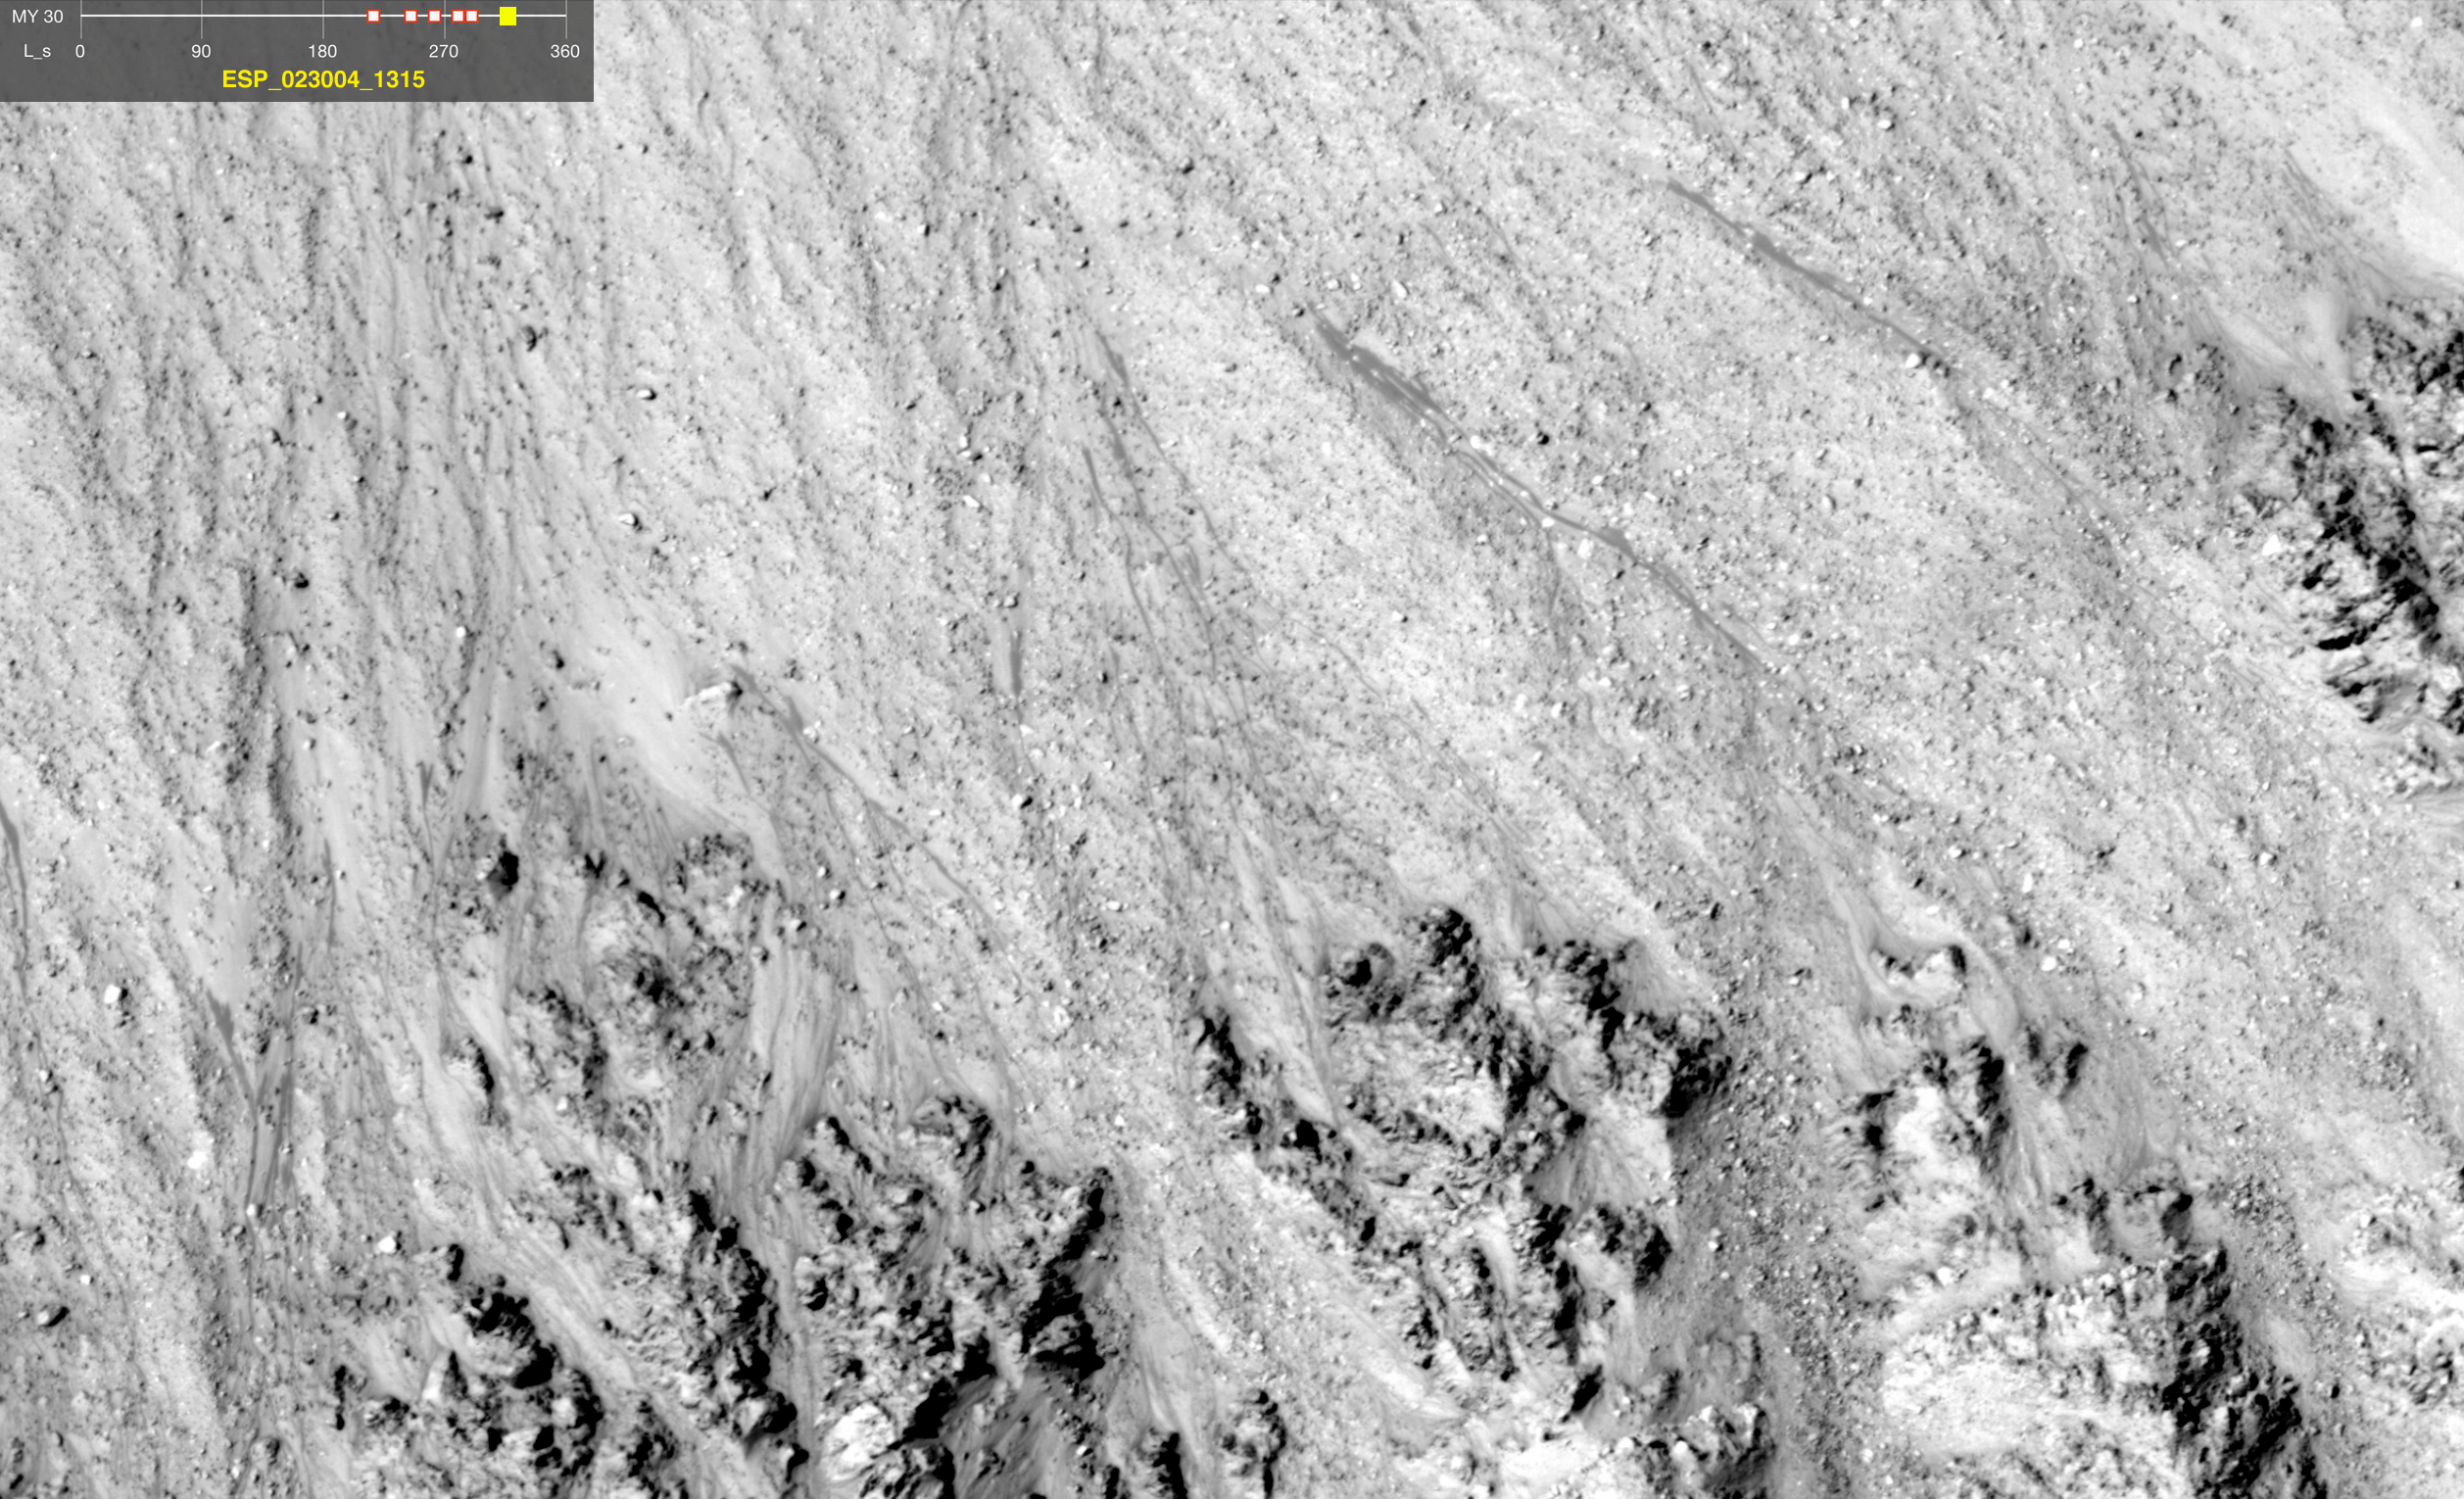

Warm-Season Flows in Well-Preserved Crater in Terra Sirenum (Six-Image Sequence)

This series of images shows warm-season features that might be evidence of salty liquid water active on Mars today. Evidence for that possible interpretation is presented in a report by McEwen et al. in the Aug. 5, 2011, edition of Science.

These images come from observations of a well-preserved crater in the Terra Sirenum region of Mars, at 48.1 degrees south latitude, 242.4 degrees east longitude, by the High Resolution Imaging Science Experiment (HiRISE) camera on NASA’s Mars Reconnaissance Orbiter. In time, the series spans from mid-spring to mid-summer within one Mars year. The images taken from oblique angles have been adjusted so that all steps in the sequence show the scene as if viewed from directly overhead.

The features that extend down the slope during warm seasons are called recurring slope lineae. They are narrow (one-half to five yards or meters wide), relatively dark markings on steep (25 to 40 degree) slopes at several southern hemisphere locations. Repeat imaging by HiRISE shows the features appear and incrementally grow during warm seasons and fade in cold seasons. They extend downslope from bedrock outcrops, often associated with small channels, and hundreds of them form in rare locations. They appear and lengthen in the southern spring and summer from 48 degrees to 32 degrees south latitudes favoring equator-facing slopes. These times and places have peak surface temperatures from about 10 degrees below zero Fahrenheit to 80 degree above zero Fahrenheit (about 250 to 300 Kelvin). Liquid brines near the surface might explain this activity, but the exact mechanism and source of the water are not understood.

The series is timed to dwell two seconds on the first and last frames and one second on intermediate frames, though network or computer performance may cause this to vary.

The legend on each image gives the exact HiRISE observation number so that additional image products from the observation and information about the observation can be found on the HiRISE website (e.g., the first image of the series is from ESP_020947_1315, at http://hirise.lpl.arizona.edu/ESP_020947_1315).

The legend also marks the Mars year and seasonal identifier (Ls) for each image. The Mars years begin with the first years of Mars exploration by robot spacecraft. All of the images in this sequence are from Mars Year 30. Ls stands for longitude of the sun, dividing the year into 360 degrees to mark the seasons. Ls = 180 is the beginning of southern spring, Ls = 270 is the beginning of southern summer, and Ls = 360 (or 0) is the beginning of southern autumn.

Other imagery related to these new findings from the Mars Reconnaissance Orbiter is at http://www.nasa.gov/mission_pages/MRO/multimedia/gallery/gallery-index.html.

HiRISE is operated by the University of Arizona, Tucson, and the instrument was built by Ball Aerospace & Technologies Corp., Boulder, Colo. NASA’s Jet Propulsion Laboratory, a division of the California Institute of Technology in Pasadena, manages the Mars Reconnaissance Orbiter for NASA’s Science Mission Directorate, Washington. Lockheed Martin Space Systems, Denver, built the spacecraft.

Credit: NASA/JPL-Caltech/Univ. of Arizona